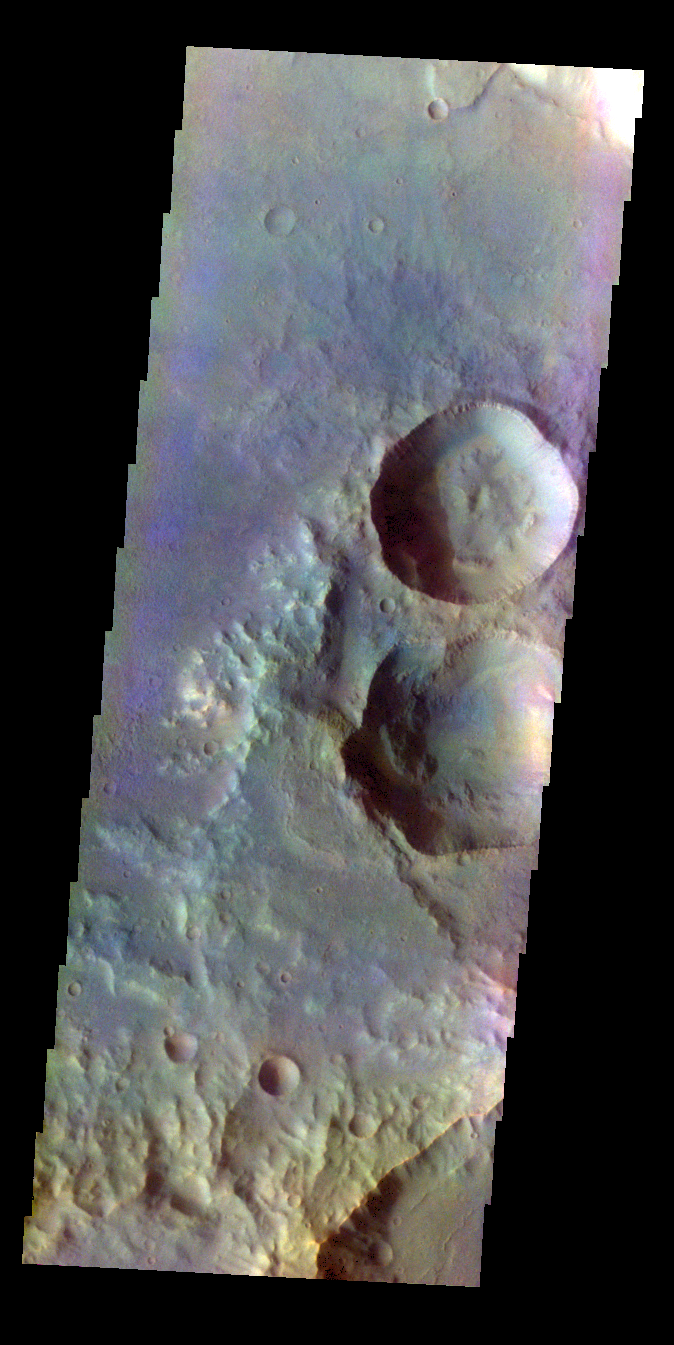

Terra Cimmeria – False Color

The THEMIS VIS camera contains 5 filters. The data from different filters can be combined in multiple ways to create a false color image. These false color images may reveal subtle variations of the surface not easily identified in a single band image. Today’s false color image shows craters in Terra Cimmeria.

Credit: NASA/JPL-Caltech/ASU